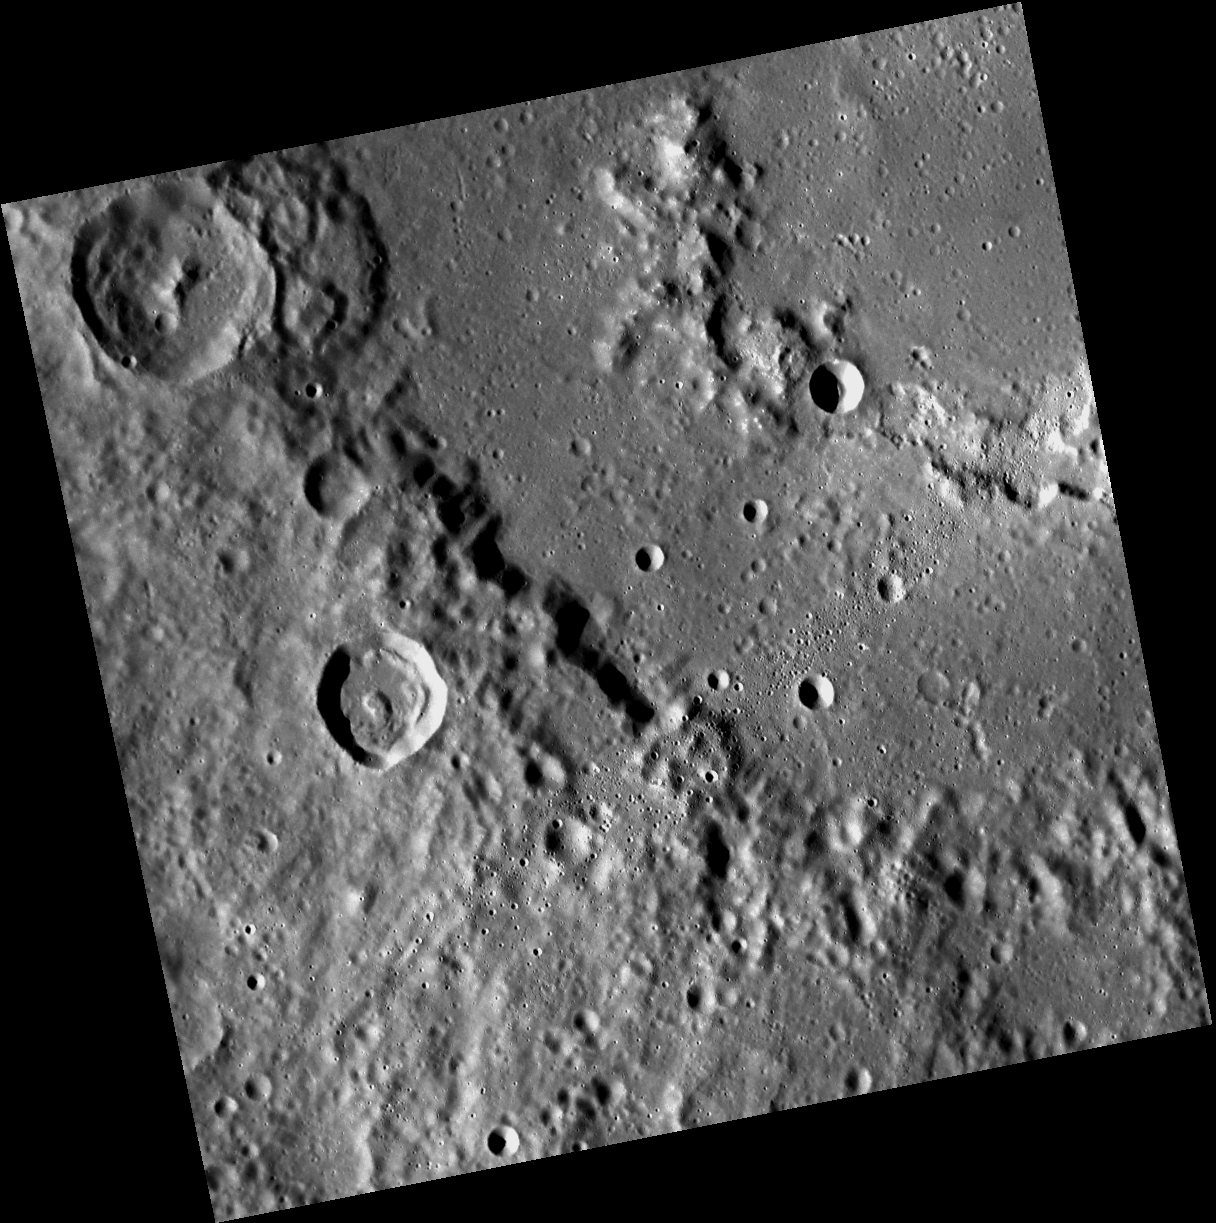

The Palette of Praxiteles

This image, taken with the Wide Angle Camera (WAC), shows Praxiteles crater. Named for the renowned Athenian sculptor Praxiteles of the 4th century B.C., this crater displays an inner peak ring and irregularly-shaped depressions surrounded by high-reflectance material with a color signature different from the surrounding material. These pits may be sites of past volcanic activity.

This image was acquired as part of MDIS’s high-resolution stereo base map. The stereo base map is used in combination with the surface morphology base map to create high-resolution stereo views of Mercury’s surface, with an average resolution of 250 meters/pixel (0.16 miles/pixel or 820 feet/pixel) or better. During MESSENGER’s one-year mission, the surface morphology base map is acquired during the first 176 days, and the second 176 days are used to acquire the complementary stereo base map, which includes the image here.

The MESSENGER spacecraft is the first ever to orbit the planet Mercury, and the spacecraft’s seven scientific instruments and radio science investigation are unraveling the history and evolution of the Solar System’s innermost planet. Visit the Why Mercury? section of this website to learn more about the key science questions that the MESSENGER mission is addressing. During the one-year primary mission, MDIS is scheduled to acquire more than 75,000 images in support of MESSENGER’s science goals.

Date acquired: November 02, 2011
Image Mission Elapsed Time (MET): 228716849
Image ID: 962139
Instrument: Wide Angle Camera (WAC) of the Mercury Dual Imaging System (MDIS)
WAC filter: 7 (748 nanometers)
Center Latitude: 25.46°
Center Longitude: 298.4° E
Resolution: 125 meters/pixel
Scale: Praxiteles crater is 198 km (123 miles) in diameter.
Incidence Angle: 67.7°
Emission Angle: 7.1°
Phase Angle: 67.8°

These images are from MESSENGER, a NASA Discovery mission to conduct the first orbital study of the innermost planet, Mercury. For information regarding the use of images, see the MESSENGER image use policy.

Credit: NASA/Johns Hopkins University Applied Physics Laboratory/Carnegie Institution of Washington